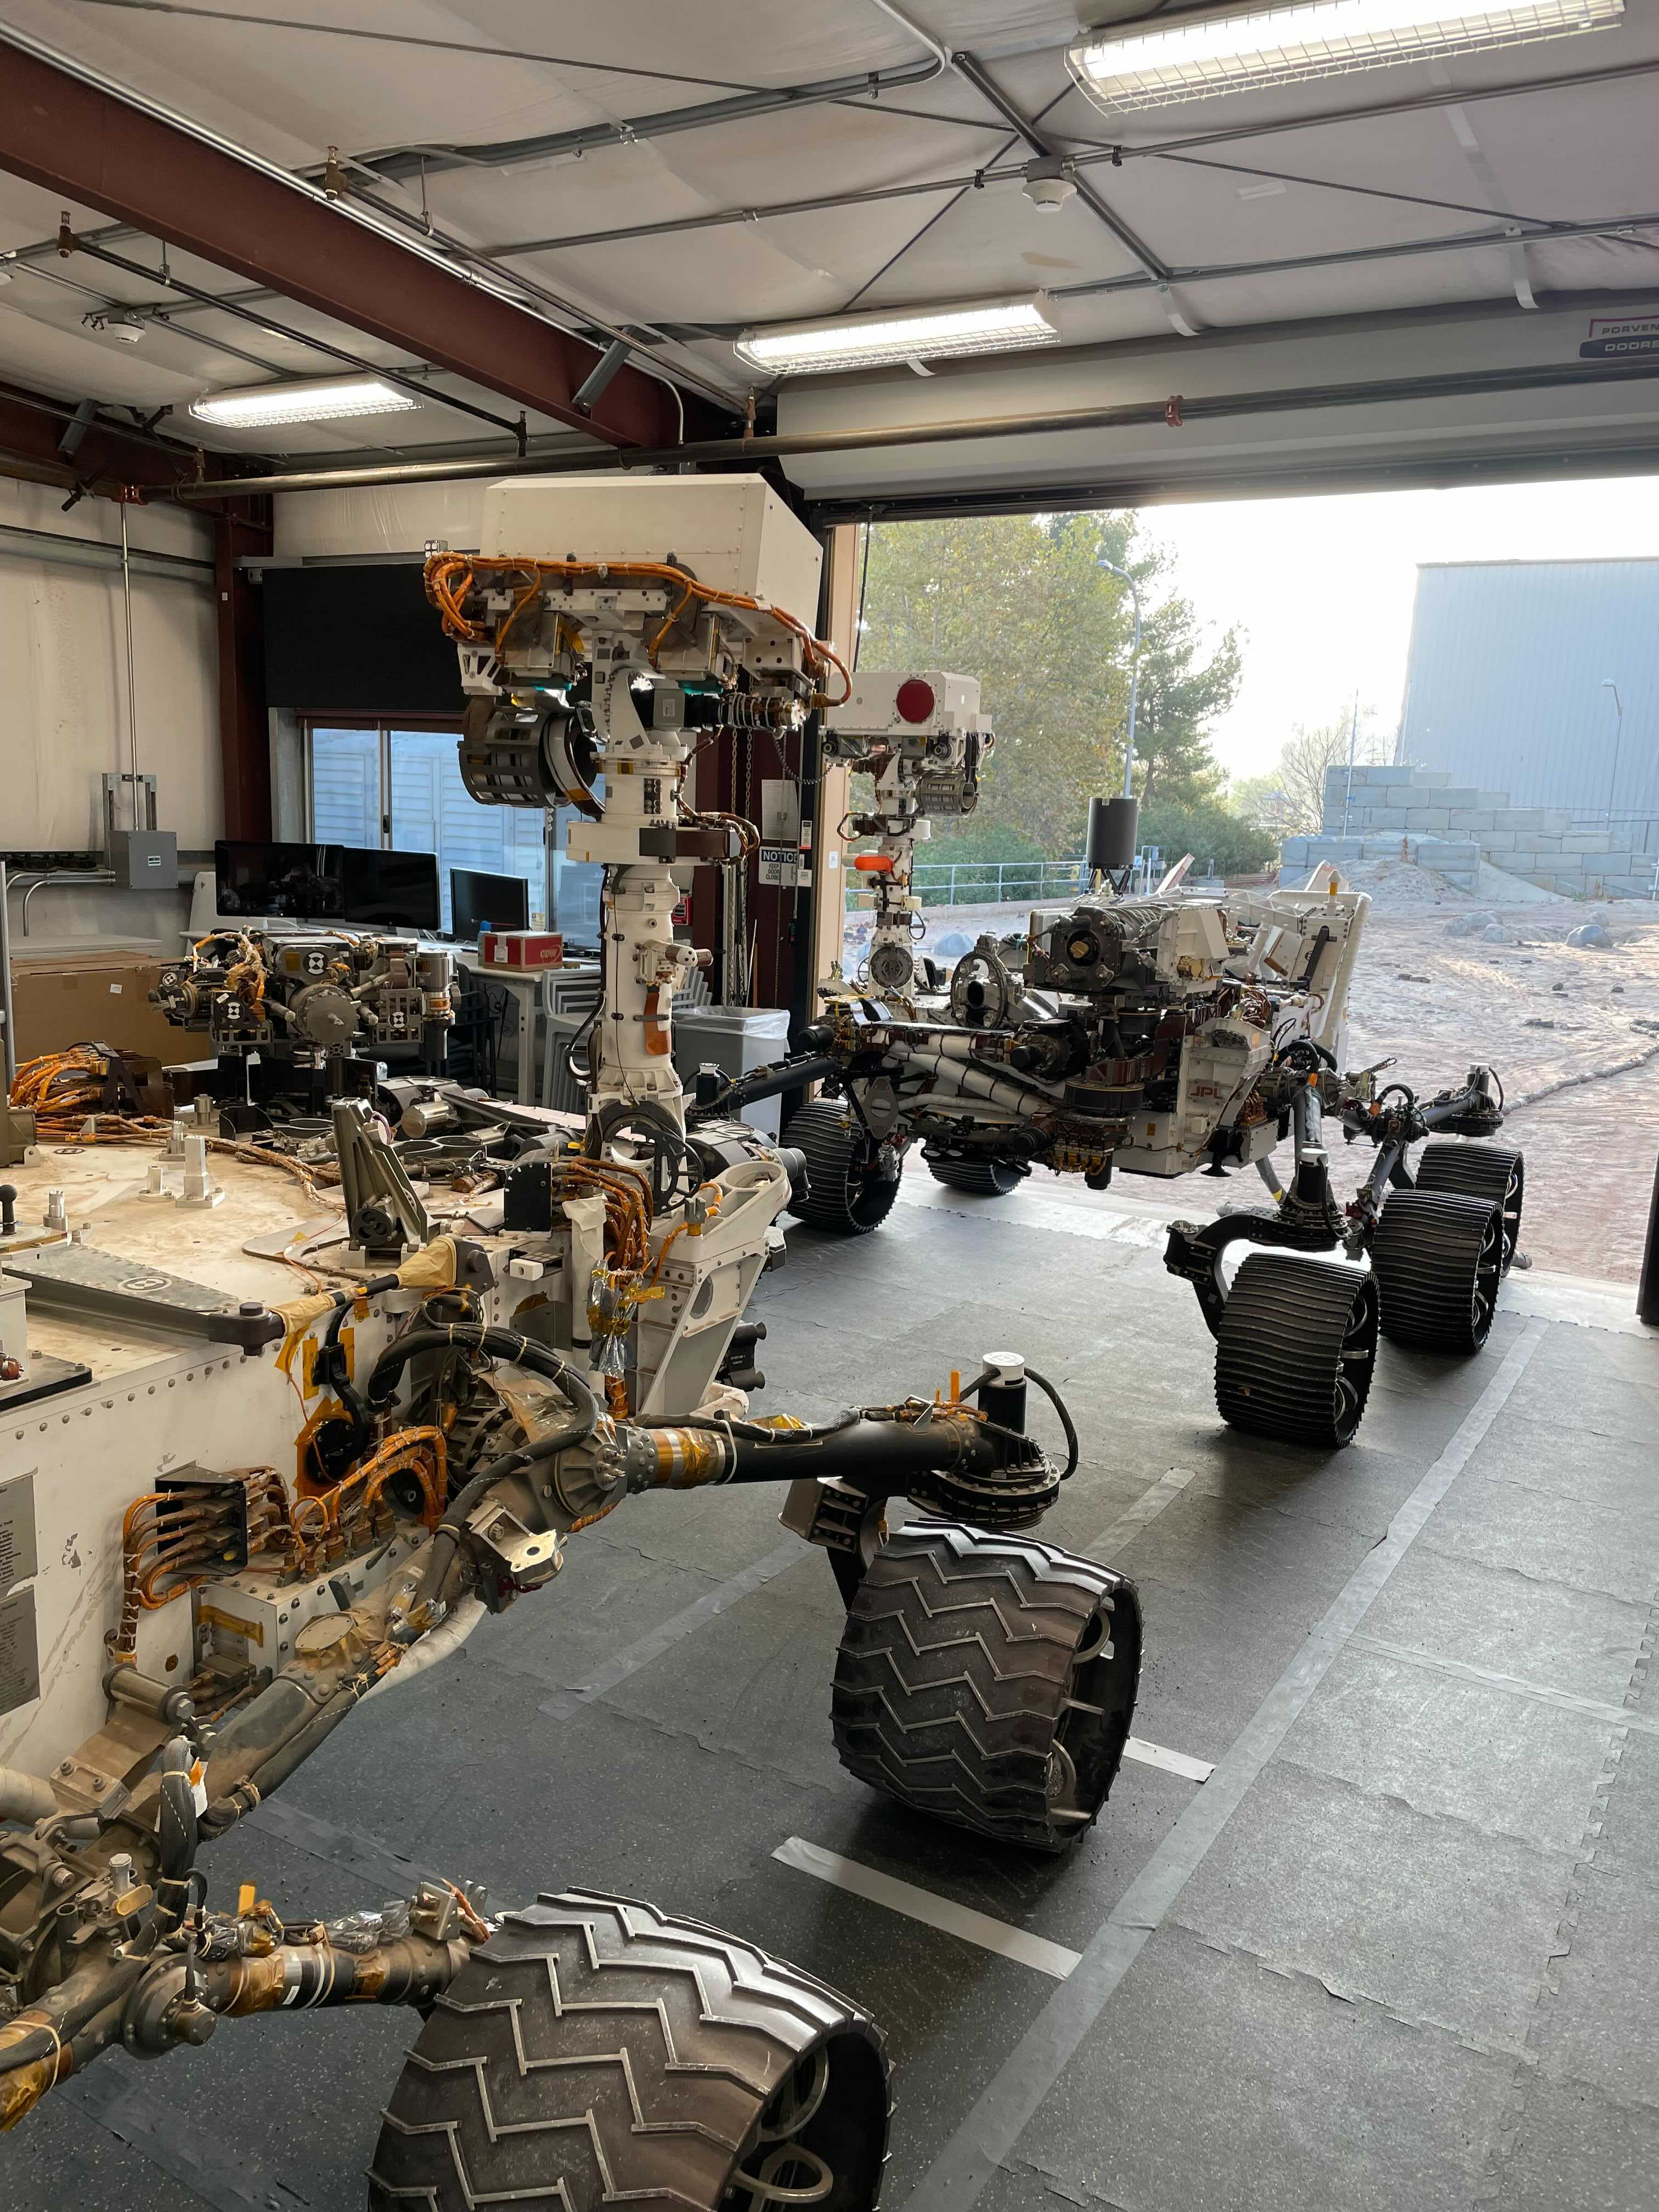

Twin Rover Twins

The engineering models of both the Curiosity Mars rover (foreground) and the Perseverance Mars rover share space in the recently expanded garage at the Mars Yard. Curiosity’s Earthy double is called MAGGIE, short for Mars Automated Giant Gizmo for Integrated Engineering; Perseverance’s double goes by OPTIMISM (Operational Perseverance Twin for Integration of Mechanisms and Instruments Sent to Mars).

The Mars Yard simulates Martian terrain and has served as a testing ground for many fully-engineered rover twins – from the very first, tiny Sojourner that landed on Mars in 1997 to the Spirit and Opportunity missions that began in 2004 to the Curiosity and Perseverance rovers exploring Mars today. Each is generically referred to as a vehicle system test bed.

A key objective for Perseverance’s mission on Mars is astrobiology, including the search for signs of ancient microbial life. The rover will characterize the planet’s geology and past climate, pave the way for human exploration of the Red Planet, and be the first mission to collect and cache Martian rock and regolith (broken rock and dust).

Subsequent NASA missions, in cooperation with ESA (European Space Agency), would send spacecraft to Mars to collect these sealed samples from the surface and return them to Earth for in-depth analysis.

The Mars 2020 Perseverance mission is part of NASA’s Moon to Mars exploration approach, which includes Artemis missions to the Moon that will help prepare for human exploration of the Red Planet.

JPL, which is managed for NASA by Caltech in Pasadena, California, built and manages operations of the Perseverance rover.

Credit: NASA/JPL-Caltech